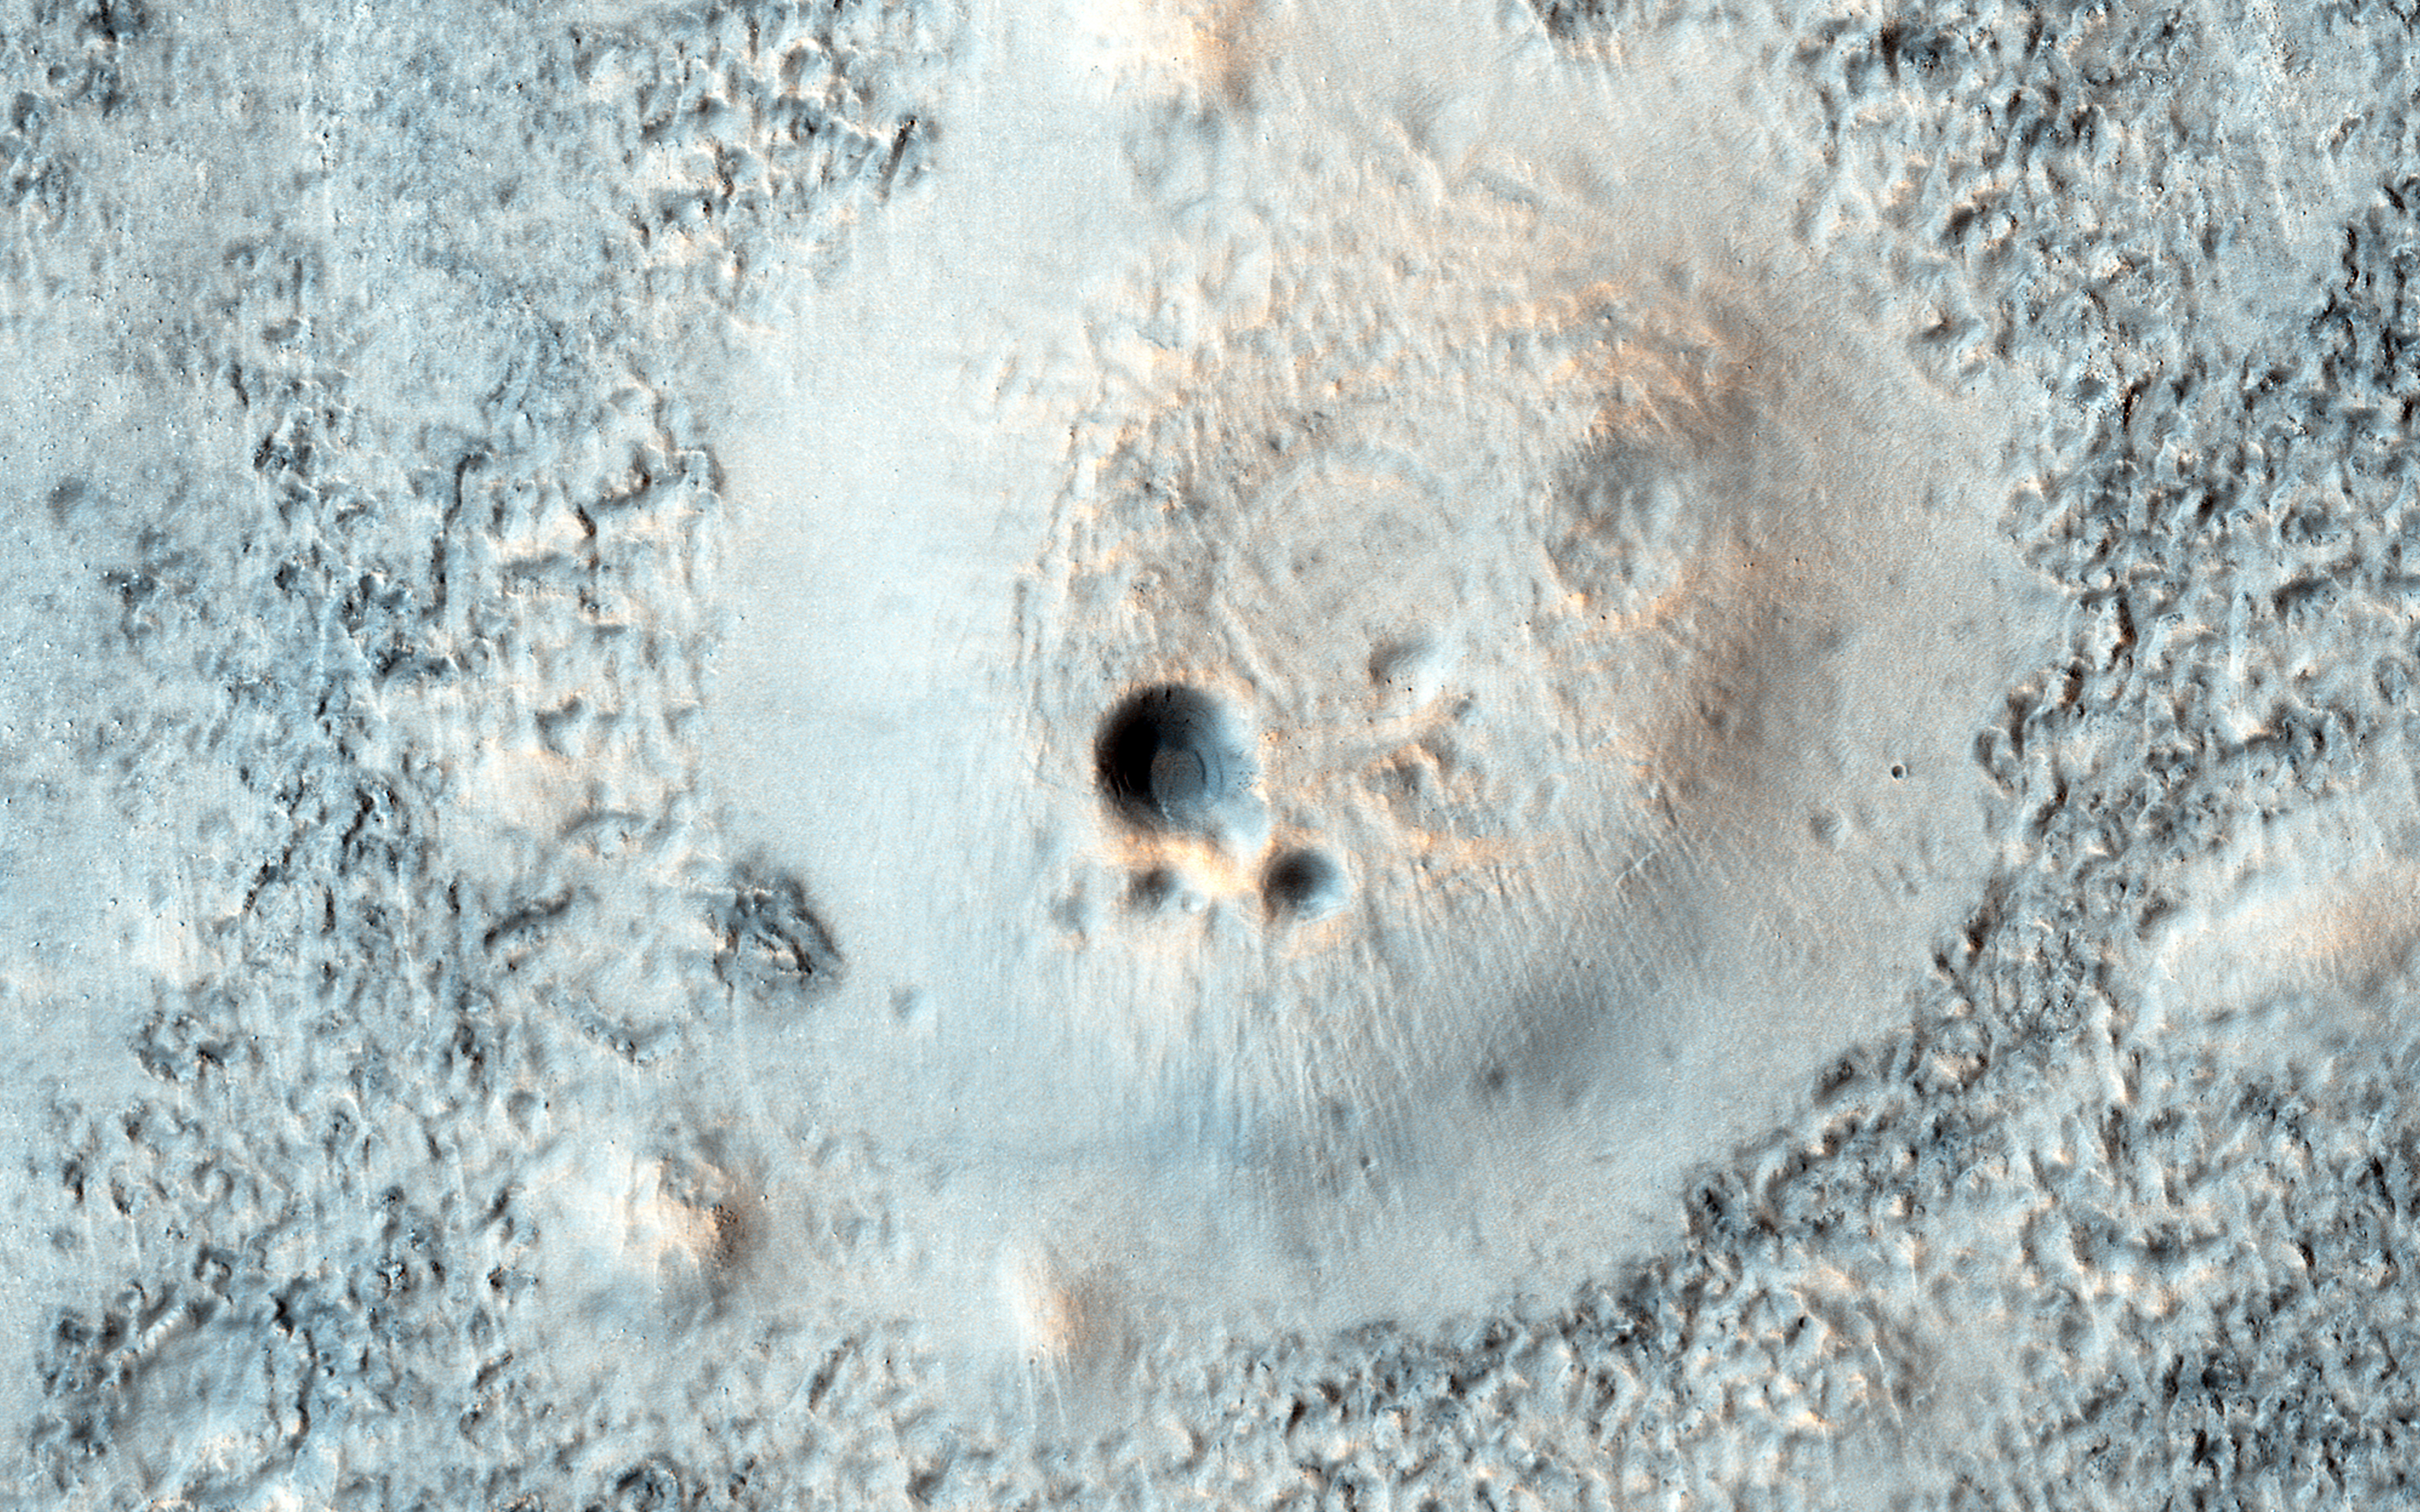

Cratered Cones in Acidalia Planitia

This image shows part of a broad plain covered with cratered cones and domes in the Northern lowlands of Mars.

These cones are typically lighter and smoother than their surroundings, and also have different colors. One possible explanation for these features is that they formed as mud volcanoes. In a mud volcano, wet mud is pressurized and then erupts onto the surface. This can take a variety of forms, depending on how wet and fluid the mud is. On Mars, such processes might be related to the giant outflow flood channels, which deposited sediment on the plains.

The University of Arizona, Tucson, operates HiRISE, which was built by Ball Aerospace & Technologies Corp., Boulder, Colo. NASA’s Jet Propulsion Laboratory, a division of the California Institute of Technology in Pasadena, manages the Mars Reconnaissance Orbiter Project for NASA’s Science Mission Directorate, Washington.

Credit: NASA/JPL-Caltech/Univ. of Arizona